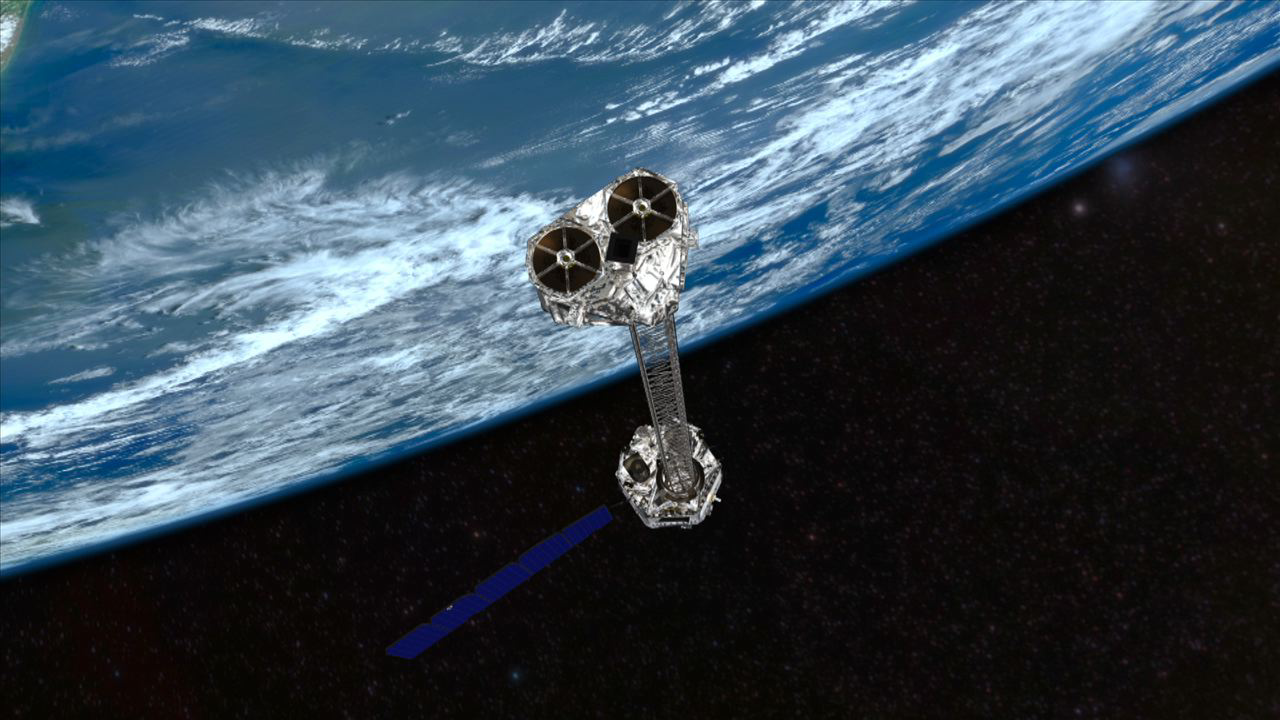

NuSTAR Orbits Earth (Artist Concept)

Artist’s concept showing NASA’s NuSTAR mission orbiting Earth. NuSTAR will hunt for hidden black holes and other exotic cosmic objects.

Credit: NASA/JPL-Caltech